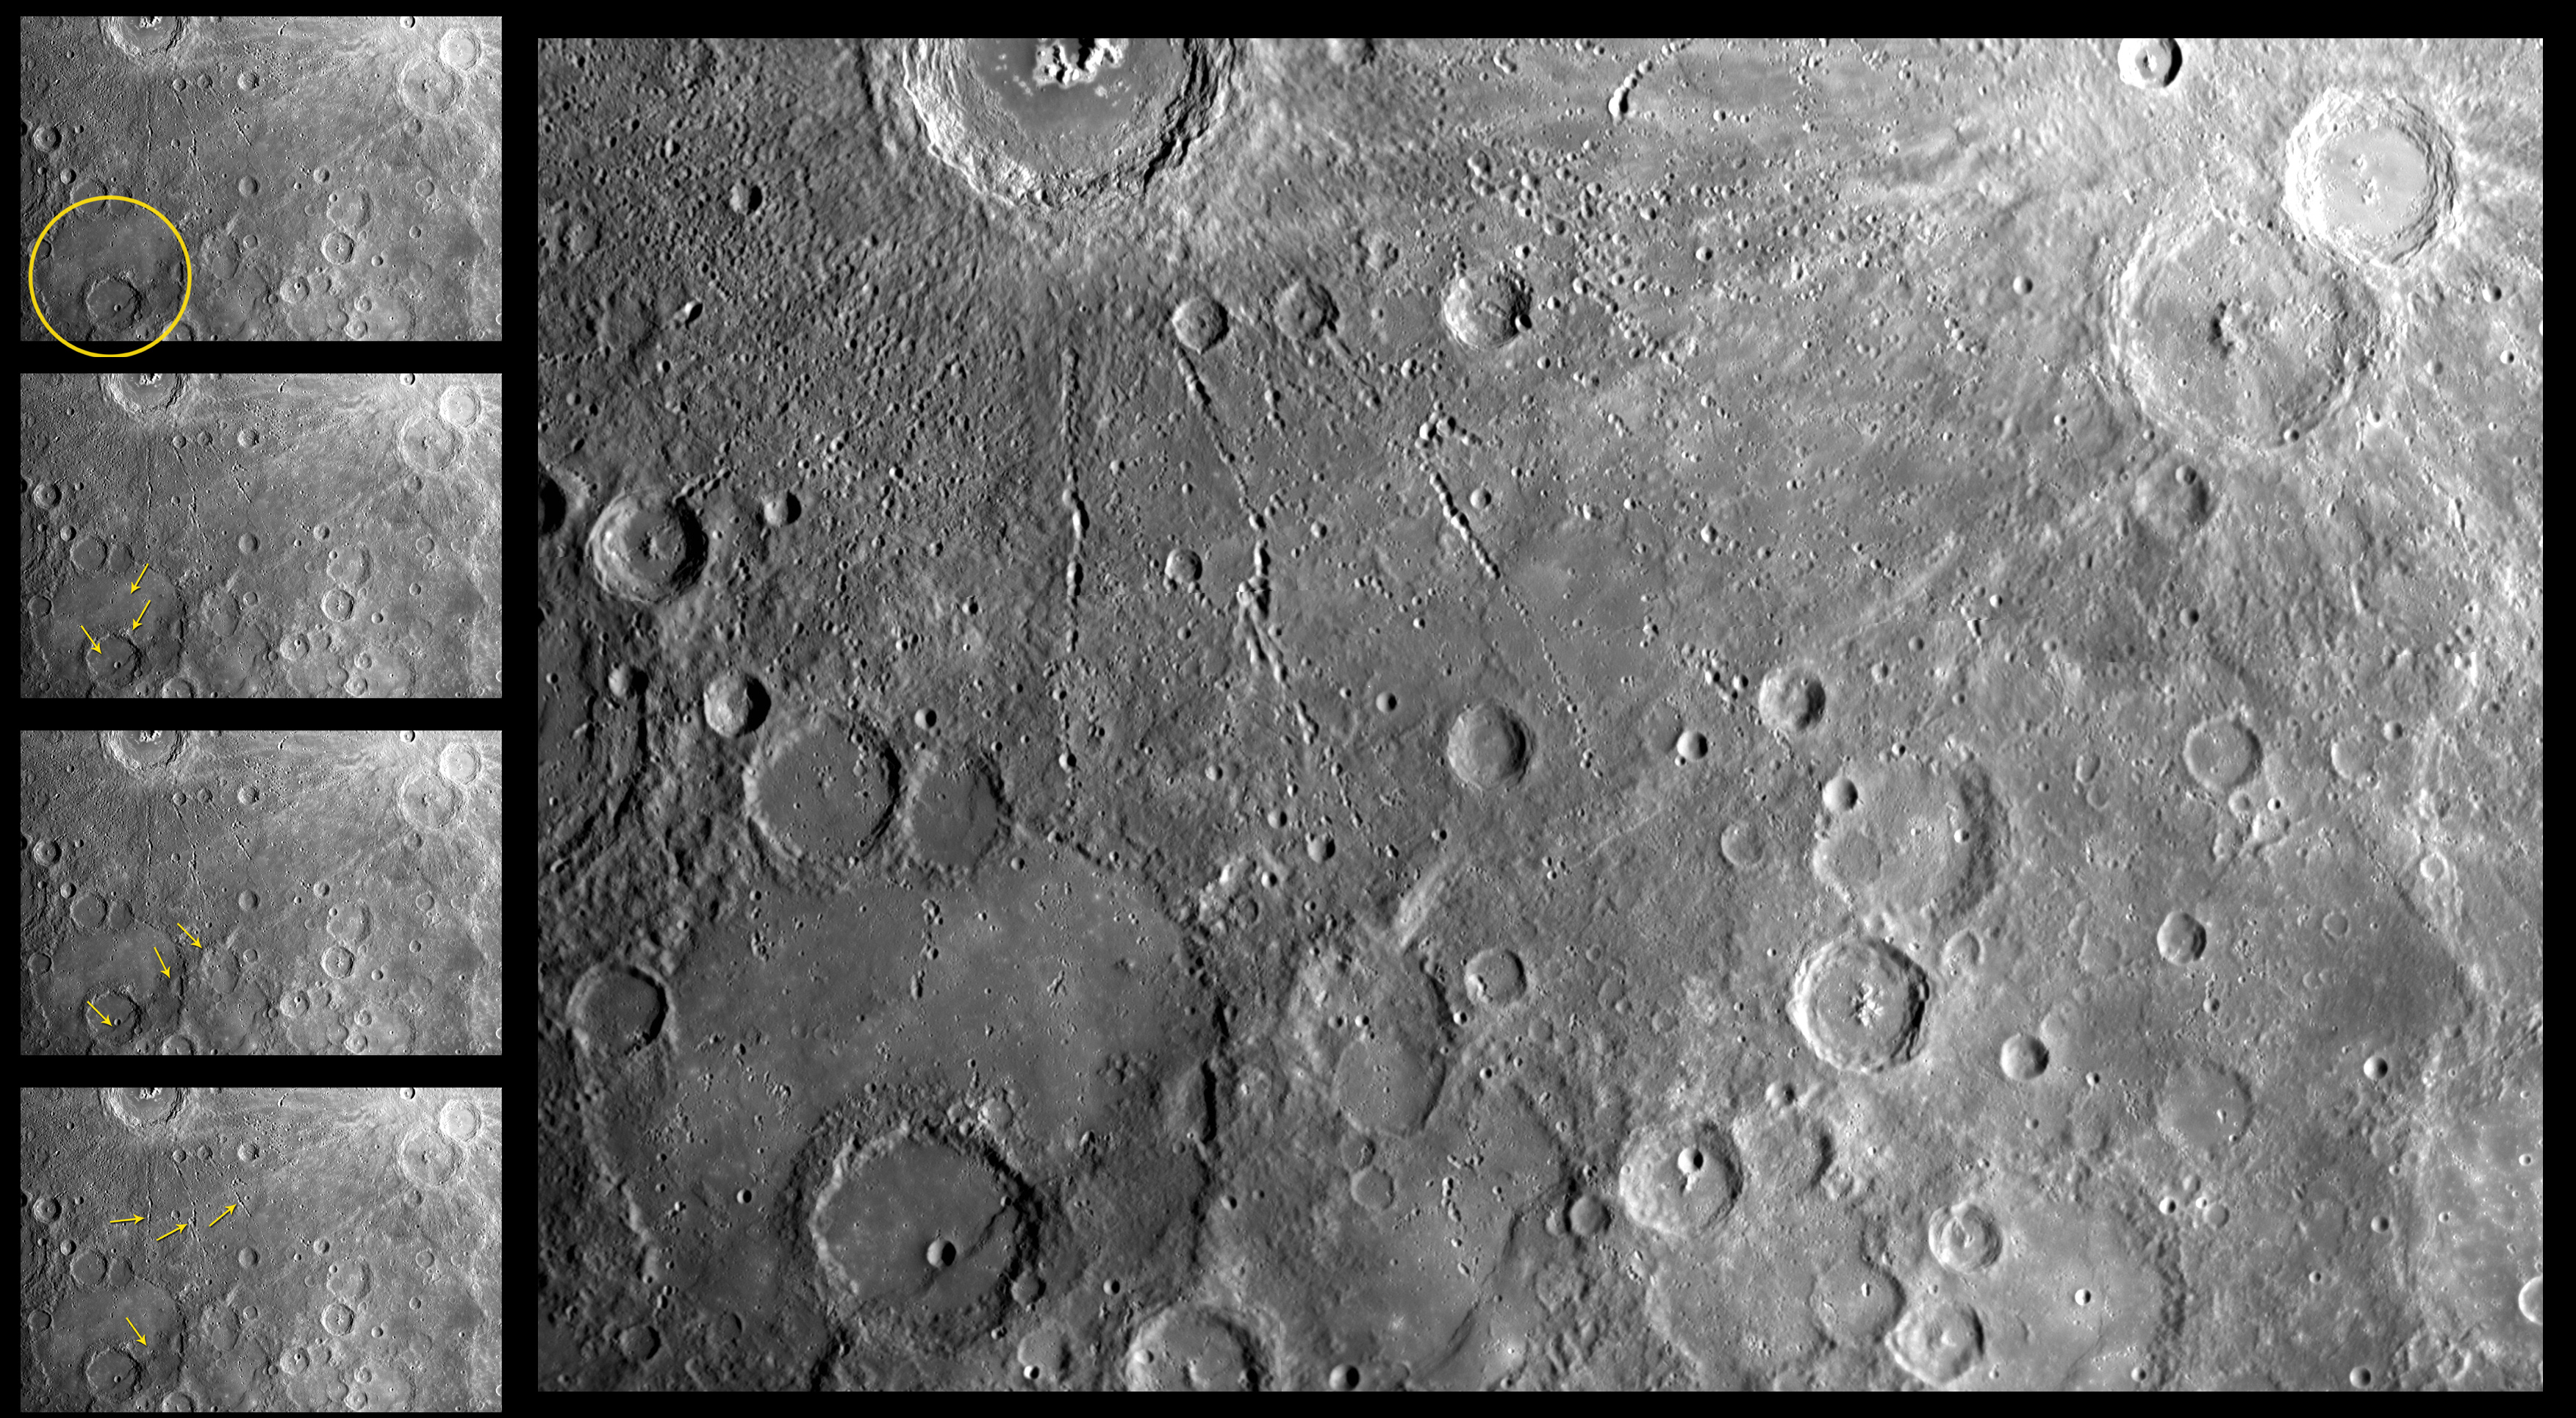

Mercury’s Violent History

This image of Mercury’s surface was acquired during MESSENGER’s first flyby of the planet on January 14, 2008, through the lens of the Narrow Angle Camera (NAC), part of the Mercury Dual Imaging System (MDIS). The image was acquired when MDIS was 11,588 km (7,200 miles) from Mercury’s surface.

Several processes have acted to sculpt Mercury’s surface over time, and evidence of them is abundant in this image. This scene shows at least five different events in Mercury’s surface history. The large crater to the lower left of the image measures ~230 km (143 miles) in diameter and has a prominent crater, about 85 km (53 miles) across, nestled inside it, south of its center. Both of these craters were subsequently filled with a material that appears to have been emplaced in a relatively fluid form, as evidenced by the fact that the material “embays” or onlaps the ejecta blanket surrounding the rim of the smaller crater. The larger crater is filled almost to its rim with this smooth plains material, which is thought to be of volcanic origin. Subsequent to the plains emplacement was the formation of the linear feature trending southwest to northeast across the lower half of the scene. This feature is a lobate scarp, similar to many others found on Mercury’s surface, and thought to originate when compressional stresses crumpled the surface. The last major episode in the history of this region is the impact that formed the large crater at the top of the image. The formation of this crater resulted in impact-derived material, known as ejecta, being thrown out radially for large distances. Some of this ejecta formed chains of “secondary” craters as it impacted back onto the surface; some of these secondary craters are visible atop the lobate scarp.

By careful examination of the relationships among features within images such as these, Mercury’s surface history can be teased out, enabling us to better understand the evolution of this planet and other terrestrial worlds.

These images are from MESSENGER, a NASA Discovery mission to conduct the first orbital study of the innermost planet, Mercury. For information regarding the use of images, see the MESSENGER image use policy.

Credit: NASA/Johns Hopkins University Applied Physics Laboratory/Carnegie Institution of Washington